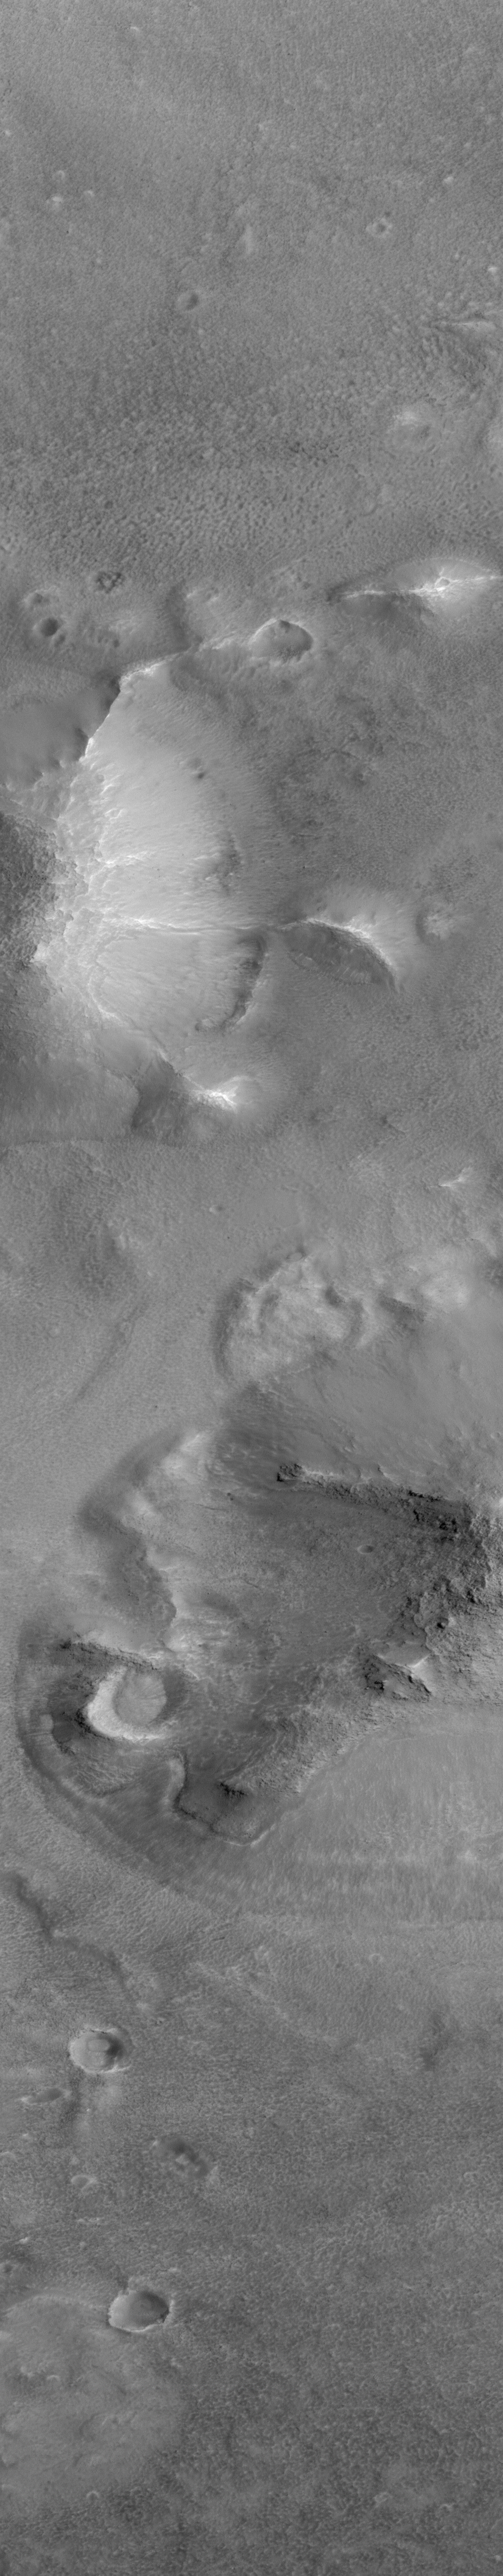

Cydonia: Two Years Later

The recent motion picture, “Mission to Mars,” takes as part of its premise that certain features in the Cydonia region of Mars were constructed as monuments by ancient Martians. This idea–widely popularized in books, magazines, tabloids and other news/infotainment media–has its origin in the chance observation (in 1976) by one of the Viking Orbiter spacecraft of a face-like hill. On April 5, 1998, the Mars Global Surveyor (MGS) spacecraft performed a specially-planned maneuver to photograph the “Face on Mars.” Having successfully imaged the “Face” on its first attempt, two additional maneuvers were used to observe other purported “artificial” features: the “City” (a cluster of small mountains west-southwest of the “Face”) and the “City Square” (a group of four small hills surrounded by the larger mountains of the “City”). These special observations occurred during the Science Phasing Orbits period of the MGS mission, while the spacecraft was in a 12 hour, elliptical orbit. A year later, in March 1999, MGS attained its final, circular, polar Mapping Orbit, from which it has now subsequently observed the planet for a year. During this year of mapping, the Mars Orbiter Camera (MOC) has continued to make observations within the Cydonia region whenever the MGS spacecraft has flown over that area.

The above figure shows the location of all high resolution (narrow angle) MOC images of the Cydonia region that have been obtained to date, including the first three taken in 1998 (PIA01240, PIA01241, AND PIA01440). These images are superimposed upon a mosaic of Viking images taken during the 1970’s. Images acquired during the Science Phasing Orbit period of 1998 slant from bottom left to top right; Mapping Phase images (from 1999 and 2000) slant from lower right to upper left. Owing to the nature of the orbit, and in particular to the limitations on controlling the location of the orbit, the longitudinal distribution of images (left/right in the images above) is distinctly non-uniform. An attempt to take a picture of a portion of the “Face” itself in mid-February 2000 was foiled when the MGS spacecraft experienced a sequencing error and most of that day’s data were not returned to Earth. Only the first 97 lines were received; the image’s planned footprint is shown as a dashed box. This image is one in a series of eight.

Credit: NASA/JPL/MSSS